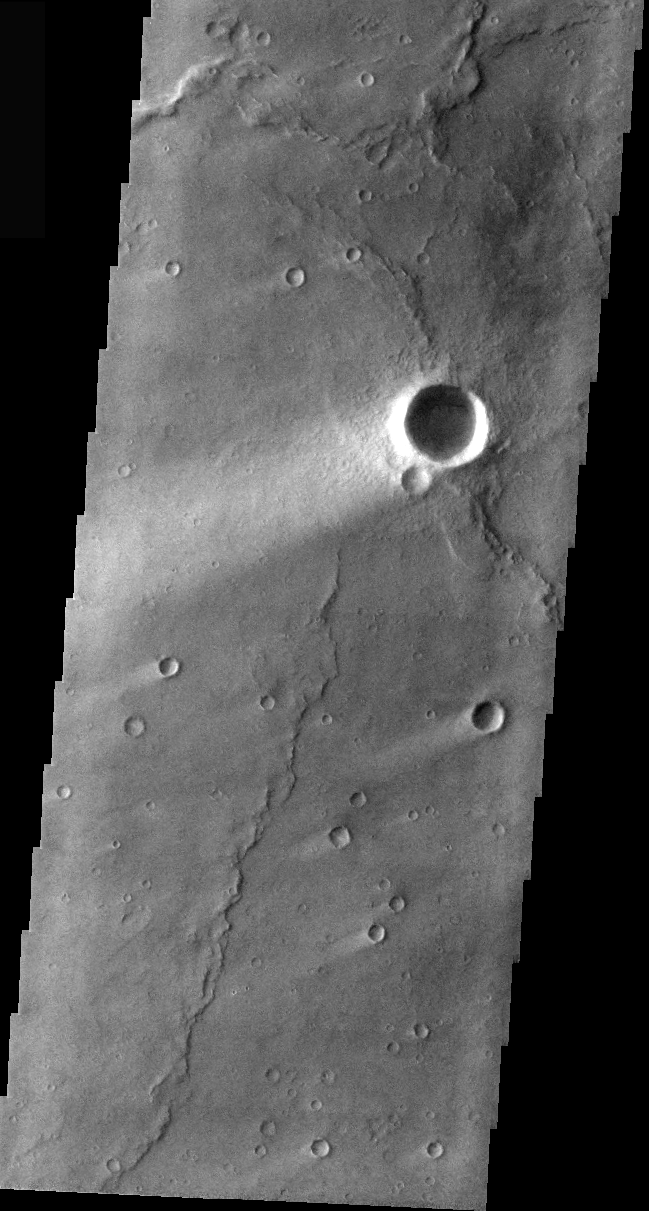

Wind Streaks in Syrtis Major

Windstreaks are features caused by the interaction of wind and topographic landforms. The raised rims and bowls of impact craters causes a complex interaction such that the wind vortex in the lee of the crater can both scour away the surface dust and deposit it back in the center of the lee. If you look closely, you will see evidence of this in a darker “rim” enclosing a brighter interior.

These windstreaks are located on the lava flows of Meroe Patera in Syrtis Major.

Image information: VIS instrument. Latitude 5.7, Longitude 73.2 East (286.8 West). 36 meter/pixel resolution.

Note: this THEMIS visual image has not been radiometrically nor geometrically calibrated for this preliminary release. An empirical correction has been performed to remove instrumental effects. A linear shift has been applied in the cross-track and down-track direction to approximate spacecraft and planetary motion. Fully calibrated and geometrically projected images will be released through the Planetary Data System in accordance with Project policies at a later time.

NASA’s Jet Propulsion Laboratory manages the 2001 Mars Odyssey mission for NASA’s Office of Space Science, Washington, D.C. The Thermal Emission Imaging System (THEMIS) was developed by Arizona State University, Tempe, in collaboration with Raytheon Santa Barbara Remote Sensing. The THEMIS investigation is led by Dr. Philip Christensen at Arizona State University. Lockheed Martin Astronautics, Denver, is the prime contractor for the Odyssey project, and developed and built the orbiter. Mission operations are conducted jointly from Lockheed Martin and from JPL, a division of the California Institute of Technology in Pasadena.

Credit: NASA/JPL/Arizona State University